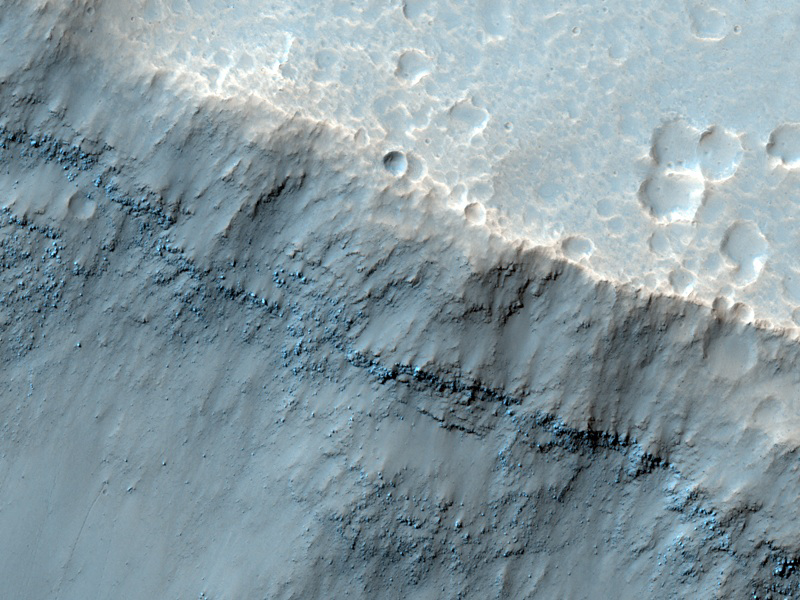

Mesas in Aureum Chaos

This image reveals meter-scale (yard-scale) surface textures of mesas and knobs in the Aureum Chaos region of Mars. Aureum Chaos is a wide region of plateaus, mesas, and knobs. The High Resolution Imaging Science Experiment (HiRISE) camera on NASA’s Mars Reconnaissance Orbiter recorded this image on March 2, 2010.

The target for this HiRISE observation was a suggestion submitted by James Secosky through the camera team’s HiWish public-suggestion program. For more information about how to submit target suggestions, see http://uahirise.org/hiwish/.

Most of the rocks in this area appear to have formed originally as laterally continuous layers through volcanic or sedimentary processes. Loss of groundwater or ground ice could have then caused the ground to collapse, forming the current surface features of deep valleys and isolated hills with sloped faces. Subtle layering of these rocks can be observed along the slope face seen here, jutting out from under a mantle of surface sediments. Also present along many slopes are dark-toned, discontinuous lineations. These are tracks left behind by boulders that rolled down the slopes.

This image covers a swath of ground about 1 kilometer (about two-thirds of a mile) wide. It is a portion of HiRISE observation ESP_016869_1775, which is centered at 2.45 degrees south latitude, 332.15 degrees east longitude. The season on Mars is southern-hemisphere autumn. Other image products from this observation are available at http://hirise.lpl.arizona.edu/ESP_016869_1775.

Color images from HiRISE combine information from detectors with three different color filters: red, infrared, and blue-green. Thus they include information from part of the spectrum human eyes cannot see and are not true color as the eye would see. The resulting false color helps to show differences among surface materials.

The University of Arizona, Tucson, operates the HiRISE camera, which was built by Ball Aerospace & Technologies Corp., Boulder, Colo. NASA’s Jet Propulsion Laboratory, a division of the California Institute of Technology, Pasadena, manages the Mars Reconnaissance Orbiter for the NASA Science Mission Directorate, Washington. Lockheed Martin Space Systems, Denver, built the spacecraft.

Credit: NASA/JPL-Caltech/University of Arizona